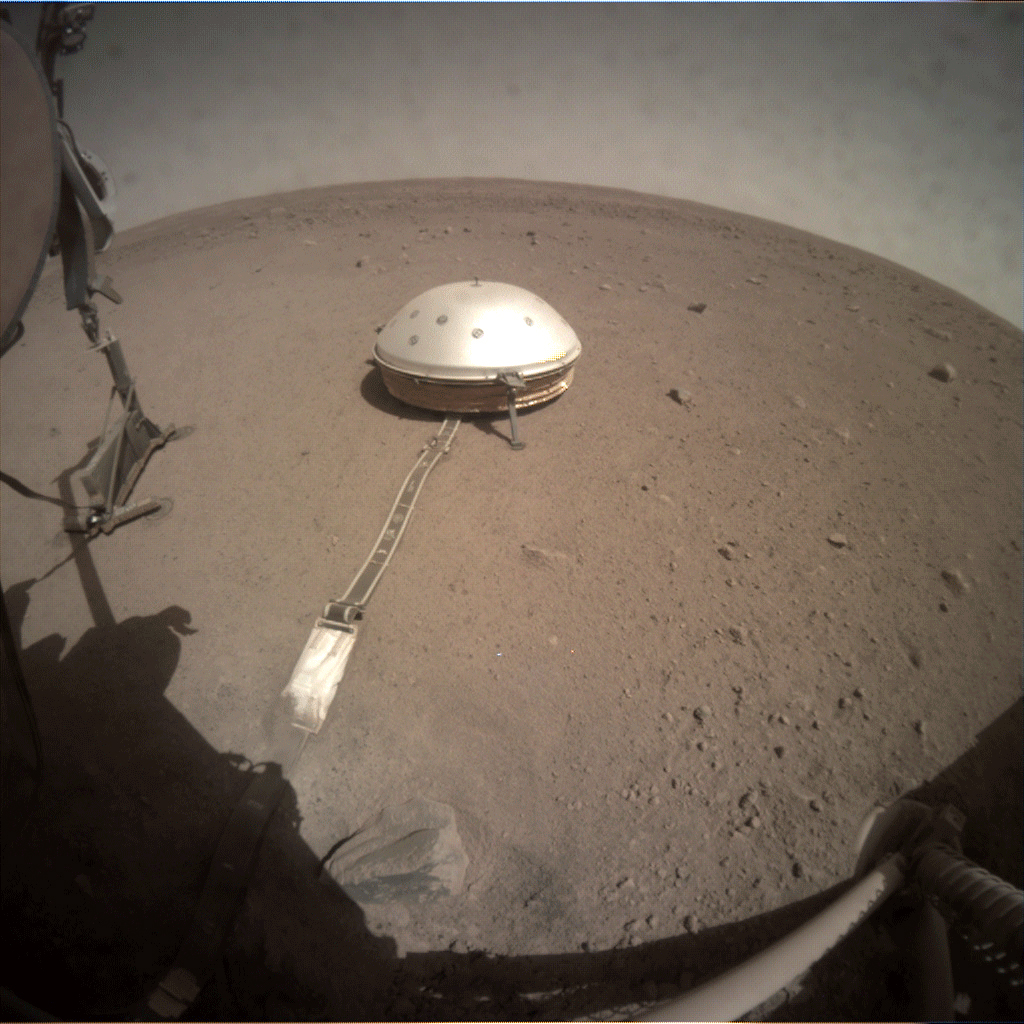

Fisheye Camera: InSight Lifts the Mole’s Support Structure

On June 28, 2019, NASA’s InSight lander used its robotic arm to move the support structure for its digging instrument, informally called the “mole.” This view was captured by the fisheye Instrument Context Camera under the lander’s deck.

Lifting the support structure had been done in three steps, a little bit at a time, to ensure the mole wasn’t pulled out of the soil. Moving the structure out of the way will give the InSight team a better look at the mole and allow them to try to help it dig.

JPL manages InSight for NASA’s Science Mission Directorate. InSight is part of NASA’s Discovery Program, managed by the agency’s Marshall Space Flight Center in Huntsville, Alabama. Lockheed Martin Space in Denver built the InSight spacecraft, including its cruise stage and lander, and supports spacecraft operations for the mission.

A number of European partners, including France’s Centre National d’Études Spatiales (CNES) and the German Aerospace Center (DLR), are supporting the InSight mission. CNES and the Institut de Physique du Globe de Paris (IPGP) provided the Seismic Experiment for Interior Structure (SEIS) instrument, with significant contributions from the Max Planck Institute for Solar System Research (MPS) in Germany, the Swiss Institute of Technology (ETH) in Switzerland, Imperial College and Oxford University in the United Kingdom, and JPL. DLR provided the Heat Flow and Physical Properties Package (HP3) instrument, with significant contributions from the Space Research Center (CBK) of the Polish Academy of Sciences and Astronika in Poland. Spain’s Centro de Astrobiología (CAB) supplied the wind sensors.

Credit: NASA/JPL-Caltech